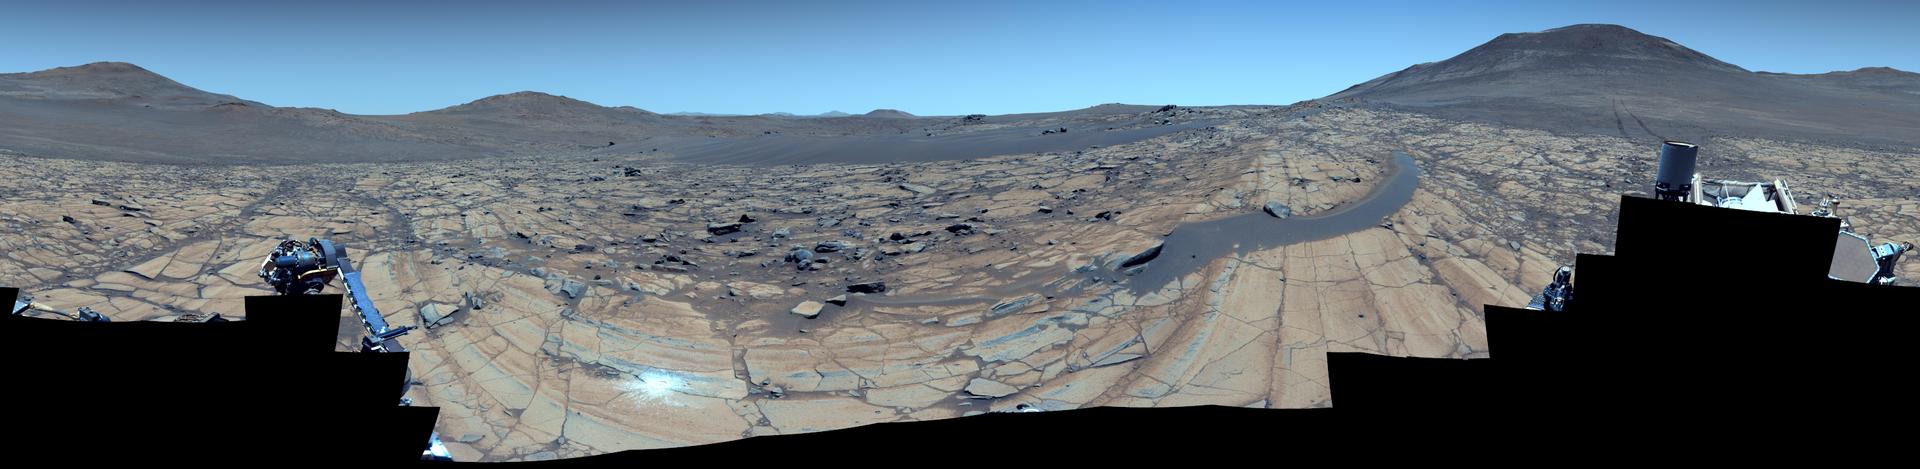

NASA’s Perseverance Rover at ‘Falbreen’

Figure A, Natural color (.png, 256 MB)

Figure B, Anaglyph (.png, 311 MB)

Figure C, Annotated (.png, 309 MB)

NASA’s Perseverance Mars rover used its Mastcam-Z camera to capture this 360-degree panorama of an area nicknamed “Falbreen” on May 26, 2025, the 1,516th Martian day, or sol, of the mission. Ninety-six separate images were stitched together to make the panorama. This enhanced-color version, which had its color bands processed to improve visual contrast and accentuate color differences, shows the Martian sky to be remarkably clear and deceptively blue.

The bright white circle just left of center and near the bottom of the image is an abrasion patch. This is the 43rd rock Perseverance has abraded since it landed on Mars in February 2021. Rover tracks can be seen toward the mosaic’s right edge. About 300 feet (90 meters) away, they veer to the left, disappearing from sight at a previous geologic stop the science team calls “Kenmore.” The black “float rock” that appears to be resting on top of a sand ripple is more than likely sitting directly on top of the rocky surface: The dust that created the sand ripple simply built up around it. The rock is about 14 feet (4.4 meters) from the rover.
Figure A is a natural-color version of the mosaic.

Figure B is a 3D anaglyph version designed for use with red-blue glasses. It is composed of 192 separate images collected by Mastcam-Z.

Figure C is an annotated version of the enhanced mosaic that indicates the distances (in kilometers) of some faraway hills, highlighting the visibility at the time the images were taken.

Arizona State University leads the operations of the Mastcam-Z instrument, working in collaboration with Malin Space Science Systems in San Diego, on the design, fabrication, testing, and operation of the cameras, and in collaboration with the Niels Bohr Institute of the University of Copenhagen on the design, fabrication, and testing of the calibration targets.

NASA’s Jet Propulsion Laboratory, which is managed for the agency by Caltech, built and manages operations of the Perseverance rover.

Credit: NASA/JPL-Caltech/ASU/MSSS